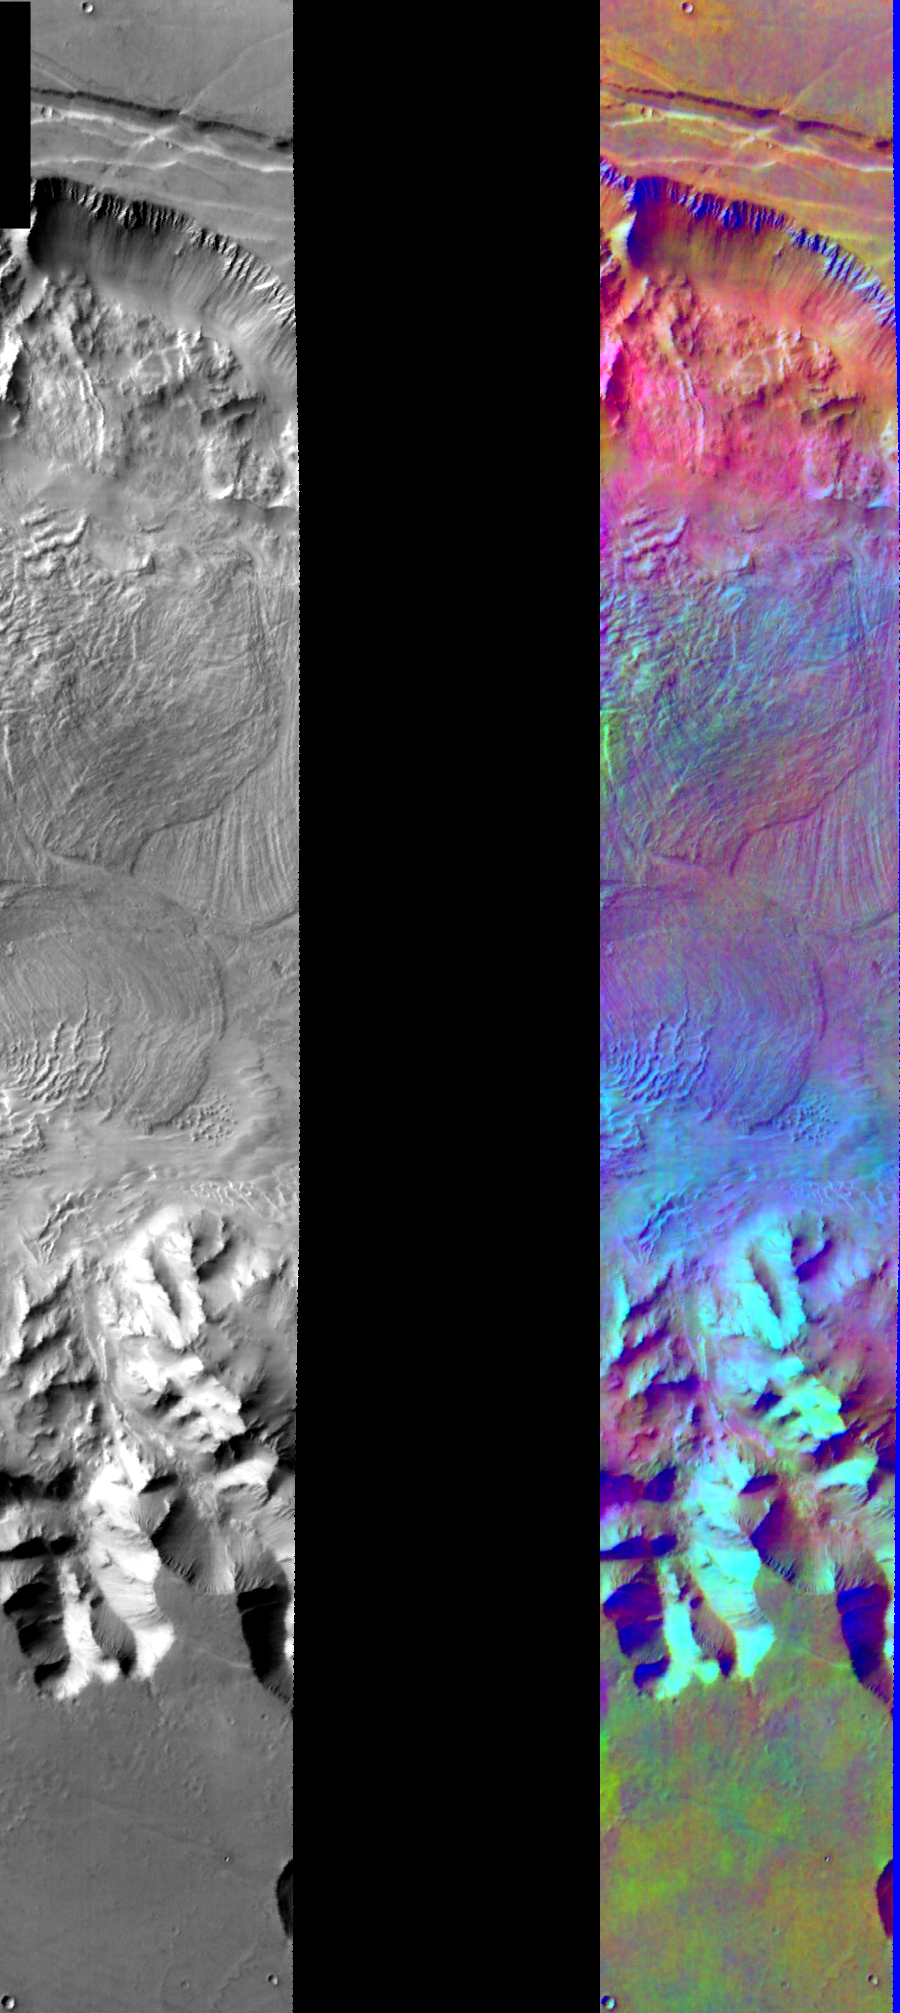

Melas Chasma in IR Color

Released August 11, 2004

This image shows two representations of the same infra-red image over Melas Chasma. On the left is a grayscale image showing surface temperature, and on the right is a false-color composite made from 3 individual THEMIS bands. The false-color image is colorized using a technique called decorrelation stretch (DCS), which emphasizes the spectral differences between the bands to highlight compositional variations.

There is a distinct purple/blue layer present in the northern wall of the Chasma. Although this layer likely has a composition different than the surrounding areas, it is difficult to interpret its specific composition due to the high variability of sunlit and shaded surfaces in this area, which cause a wide range of temperatures to be present within each pixel of the image. It is possible that this layer has a unique composition due to differences in the volcanic or sedimentary environment at the time that the rock formed, or it could be a layer of magma injected between two previously existing rock layers. Another possibility is that the wall is mostly covered by dust and debris, and this portion contains the only exposed bedrock. The light blue colors present in many other areas of the Chasma are due to water ice clouds.

Image information: IR instrument. Latitude -8.9, Longitude 282 East (78 West). 100 meter/pixel resolution.

Note: this THEMIS visual image has not been radiometrically nor geometrically calibrated for this preliminary release. An empirical correction has been performed to remove instrumental effects. A linear shift has been applied in the cross-track and down-track direction to approximate spacecraft and planetary motion. Fully calibrated and geometrically projected images will be released through the Planetary Data System in accordance with Project policies at a later time.

NASA’s Jet Propulsion Laboratory manages the 2001 Mars Odyssey mission for NASA’s Office of Space Science, Washington, D.C. The Thermal Emission Imaging System (THEMIS) was developed by Arizona State University, Tempe, in collaboration with Raytheon Santa Barbara Remote Sensing. The THEMIS investigation is led by Dr. Philip Christensen at Arizona State University. Lockheed Martin Astronautics, Denver, is the prime contractor for the Odyssey project, and developed and built the orbiter. Mission operations are conducted jointly from Lockheed Martin and from JPL, a division of the California Institute of Technology in Pasadena.

Credit: NASA/JPL/Arizona State University